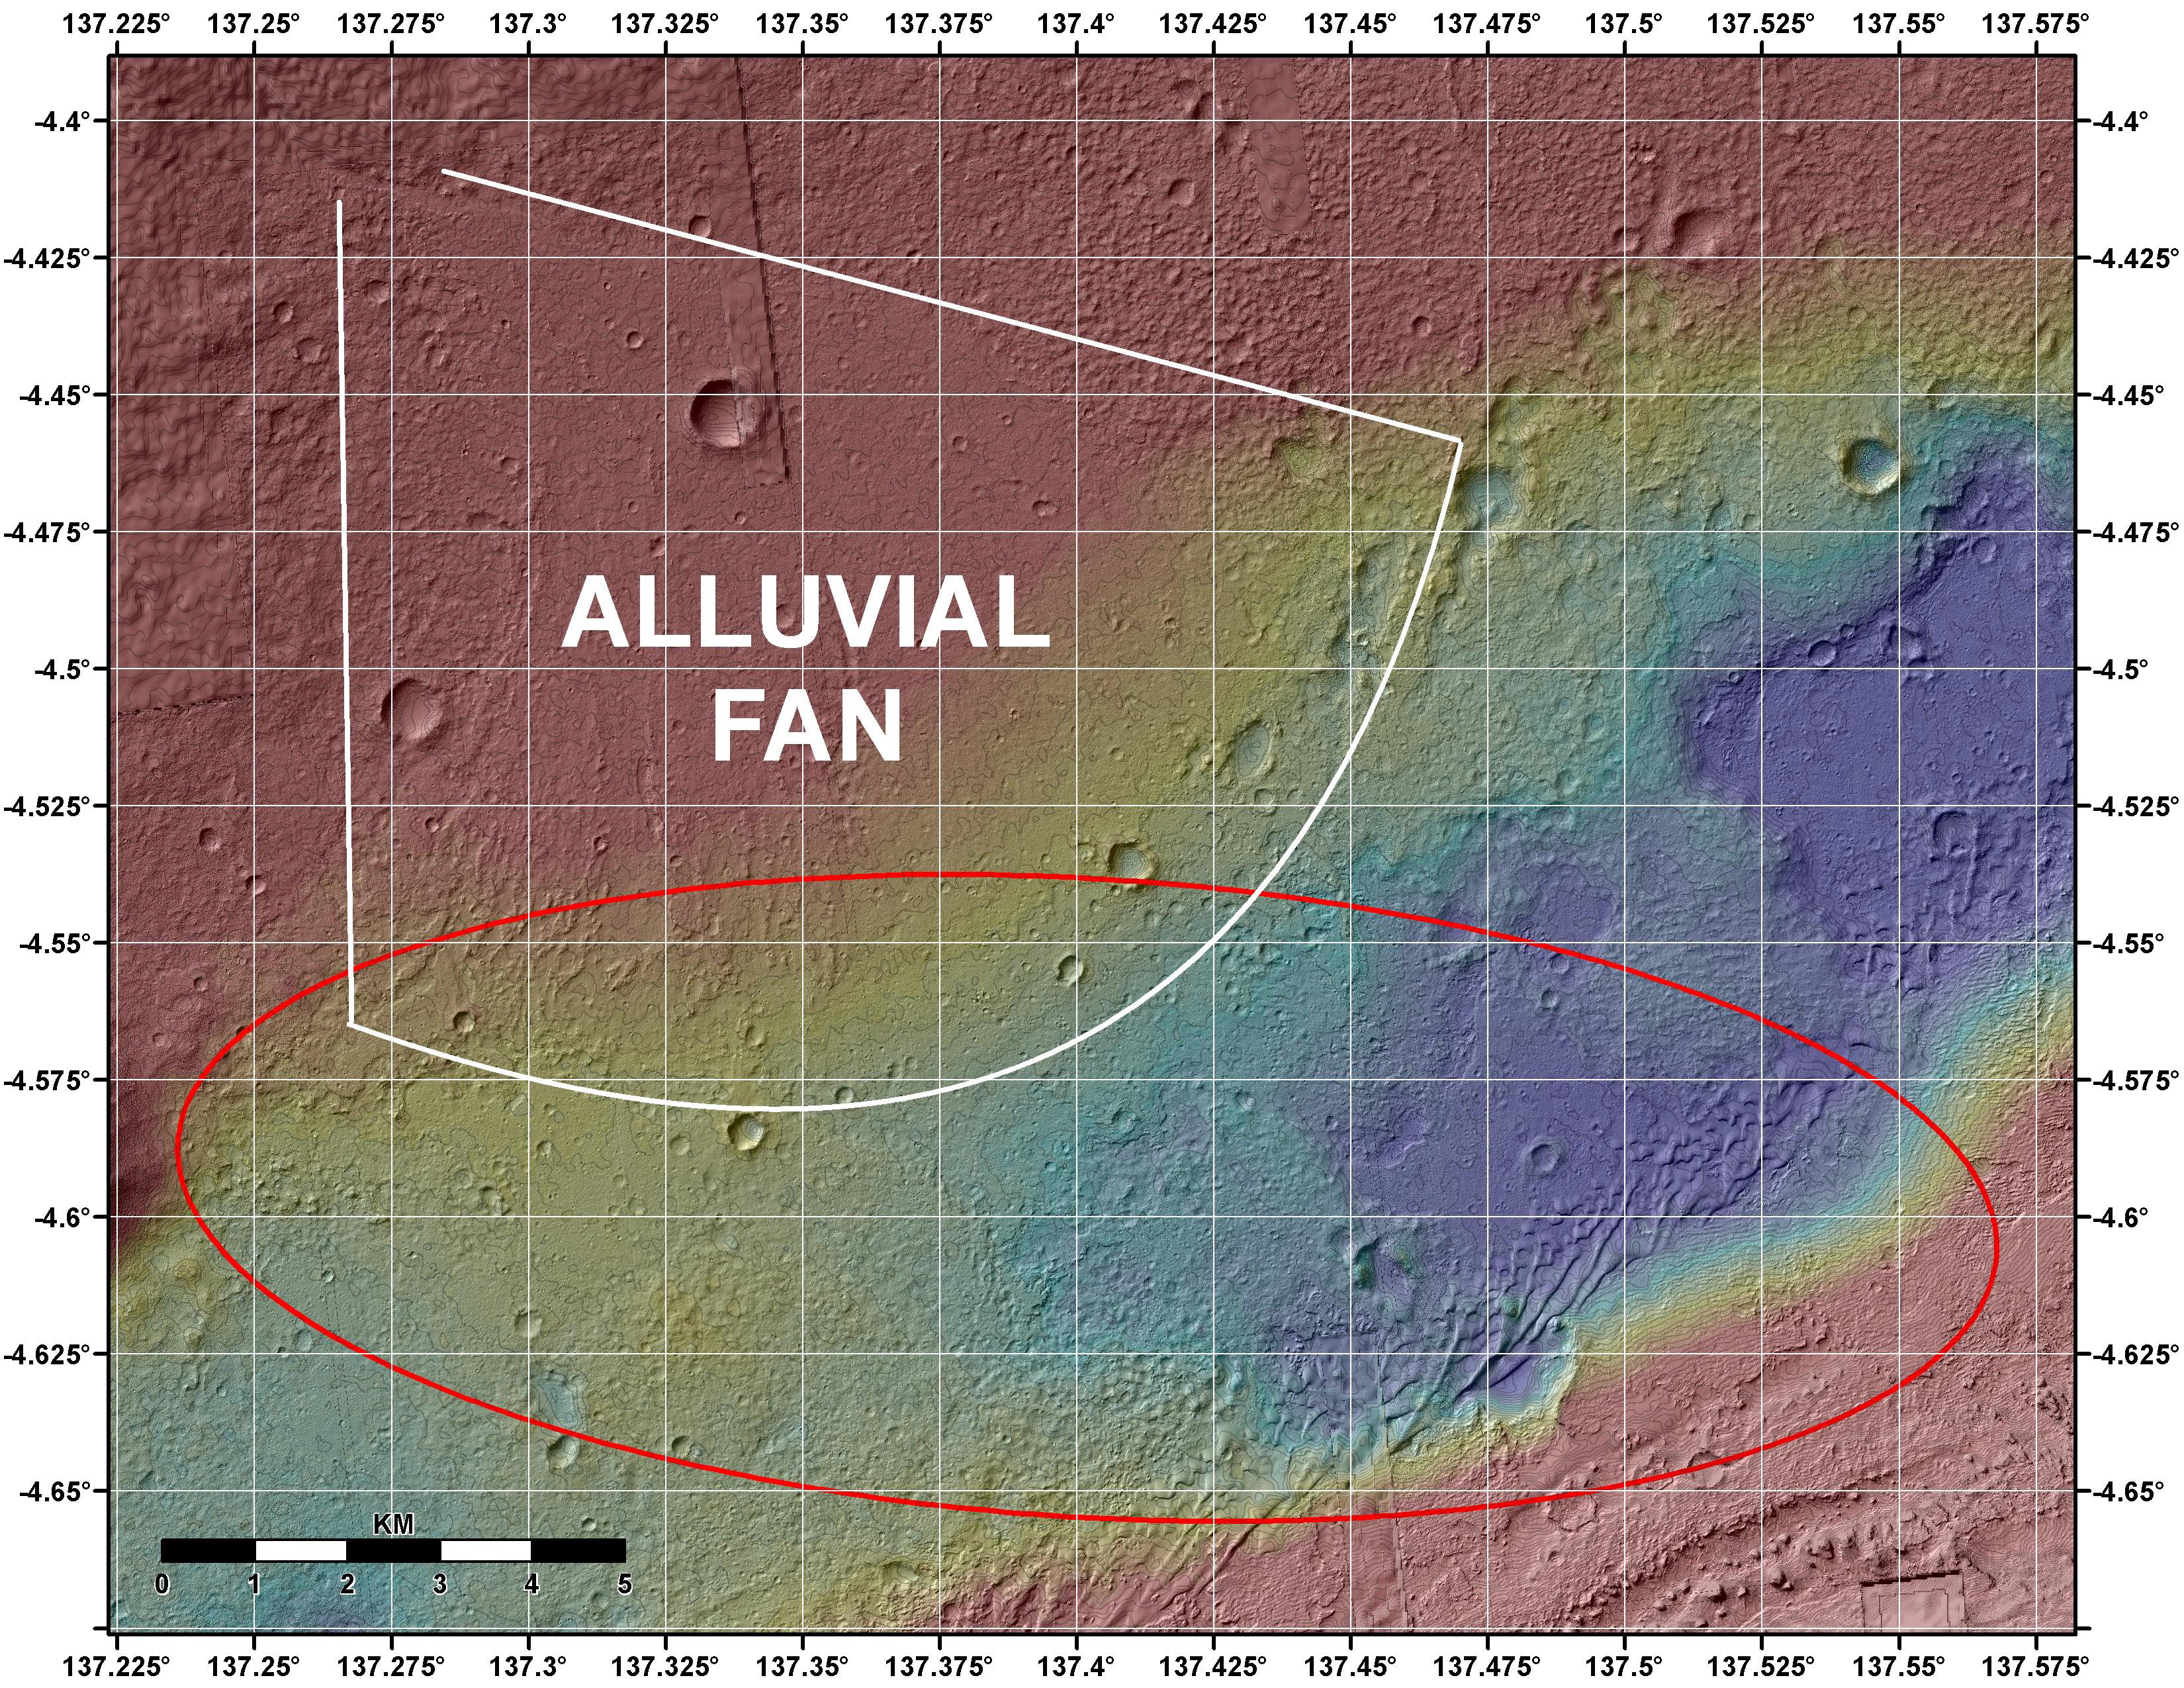

Topographic Map of Curiosity Landing Area

This image shows the topography, with shading added, around the area where NASA’s Curiosity rover is slated to land on Aug. 5 PDT (Aug. 6 EDT). Red indicates higher areas and purple indicates lower areas, with a total elevation range of about 600 feet (nearly 200 meters). The red oval indicates the targeted landing area for the rover known as the “landing ellipse.” An annotation indicates the location of an alluvial fan, or a fan-shaped deposit where debris spreads out downslope. On Earth, alluvial fans often are formed by flowing water. The presence of channel-like features in the Gale Crater fan suggest a similar origin.

Elevation data were obtained from stereo processing of images from the High Resolution Imaging Science Experiment (HiRISE) camera on NASA’s Mars Reconnaissance Orbiter.

Thermal inertia data are from the Thermal Emission Spectrometer (THEMIS) onboard NASA’s Odyssey.

NASA’s Jet Propulsion Laboratory, a division of the California Institute of Technology, in Pasadena, manages the Mars Science Laboratory mission for the NASA Science Mission Directorate, Washington, and built Curiosity.

Credit: NASA/JPL-Caltech/UofA/USGS/ASU